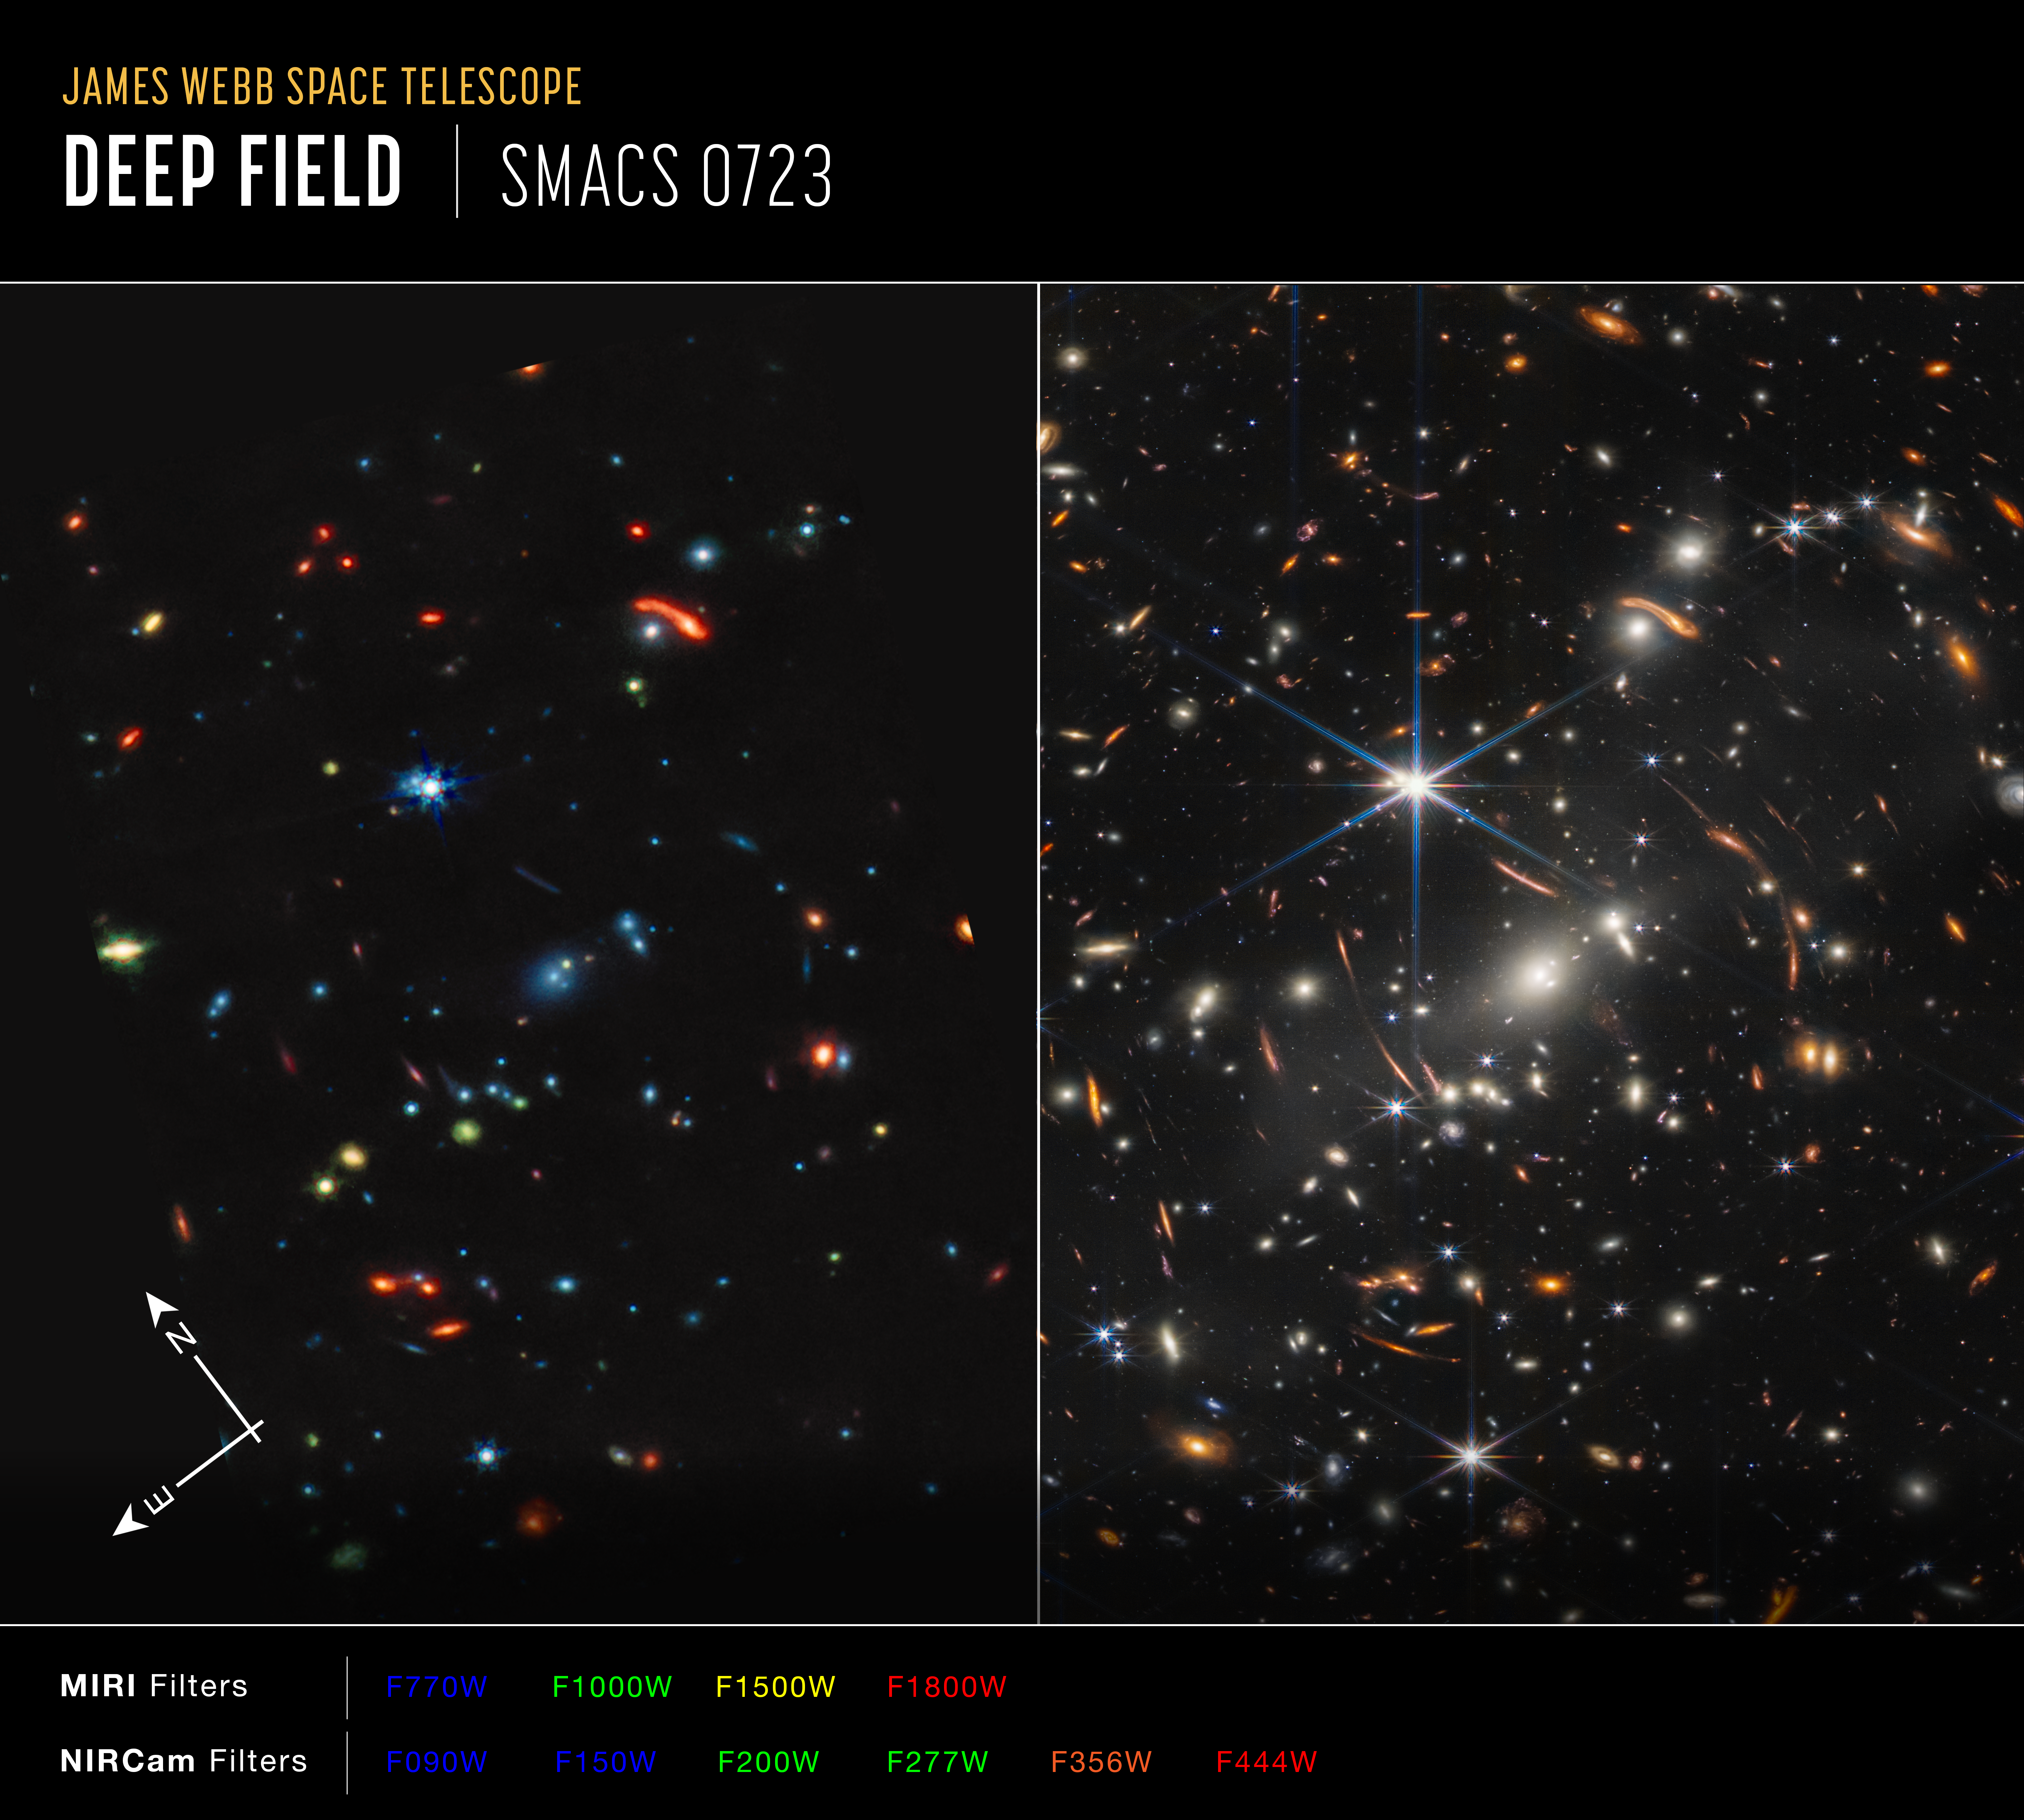

Webb’s First Deep Field (MIRI and NIRCam Side-by-Side Compass Image)

Image of galaxy cluster SMACS 0723, affectionately known as Webb’s First Deep Field, captured by Webb’s Near-Infrared Camera (NIRCam) and Mid-Infrared Instrument (MIRI), with compass arrows and color key for reference.

The north and east compass arrows show the orientation of the image on the sky. Note that the relationship between north and east on the sky (as seen from below) is flipped relative to direction arrows on a map of the ground (as seen from above).

This image shows invisible near- and mid-infrared wavelengths of light that have been translated into visible-light colors. The color key shows which NIRCam and MIRI filters were used when collecting the light. The color of each filter name is the visible light color used to represent the infrared light that passes through that filter.

Because this is a deep field that shows objects at various distances and magnifications, there is no scale bar.

Read the full image caption.

Credit: Image: NASA, ESA, CSA, STScI